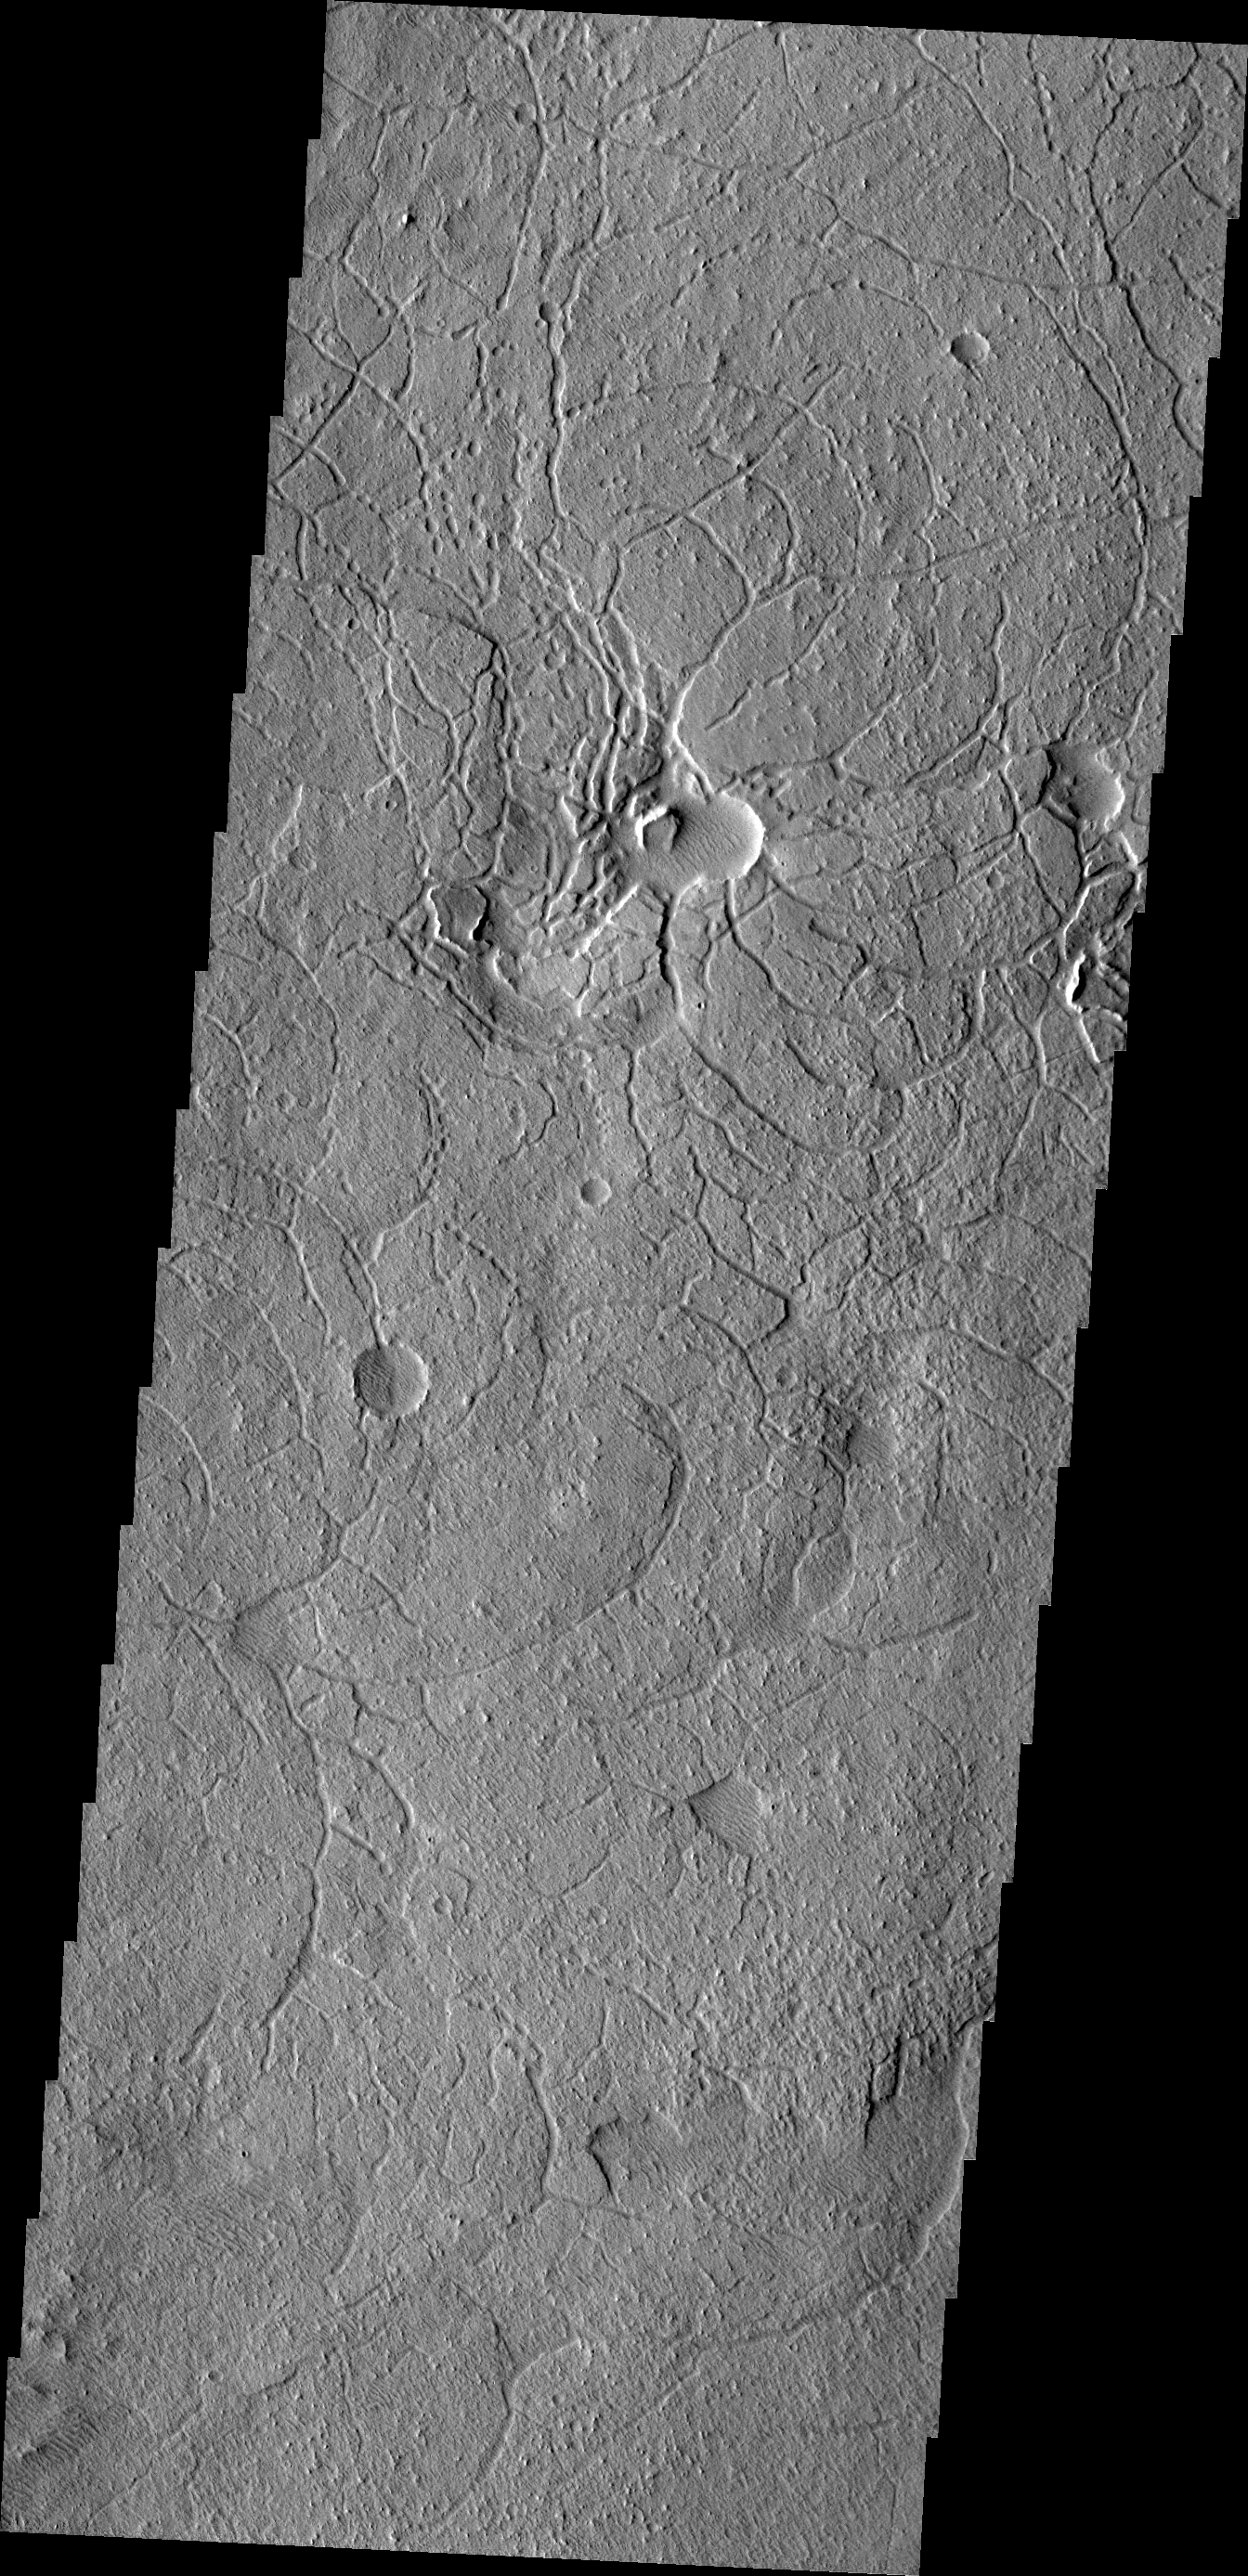

Arcuate Fractures

This region of arcuate (or curved) fractures is located north of Apollinaris Mons.

Credit: NASA/JPL/ASU